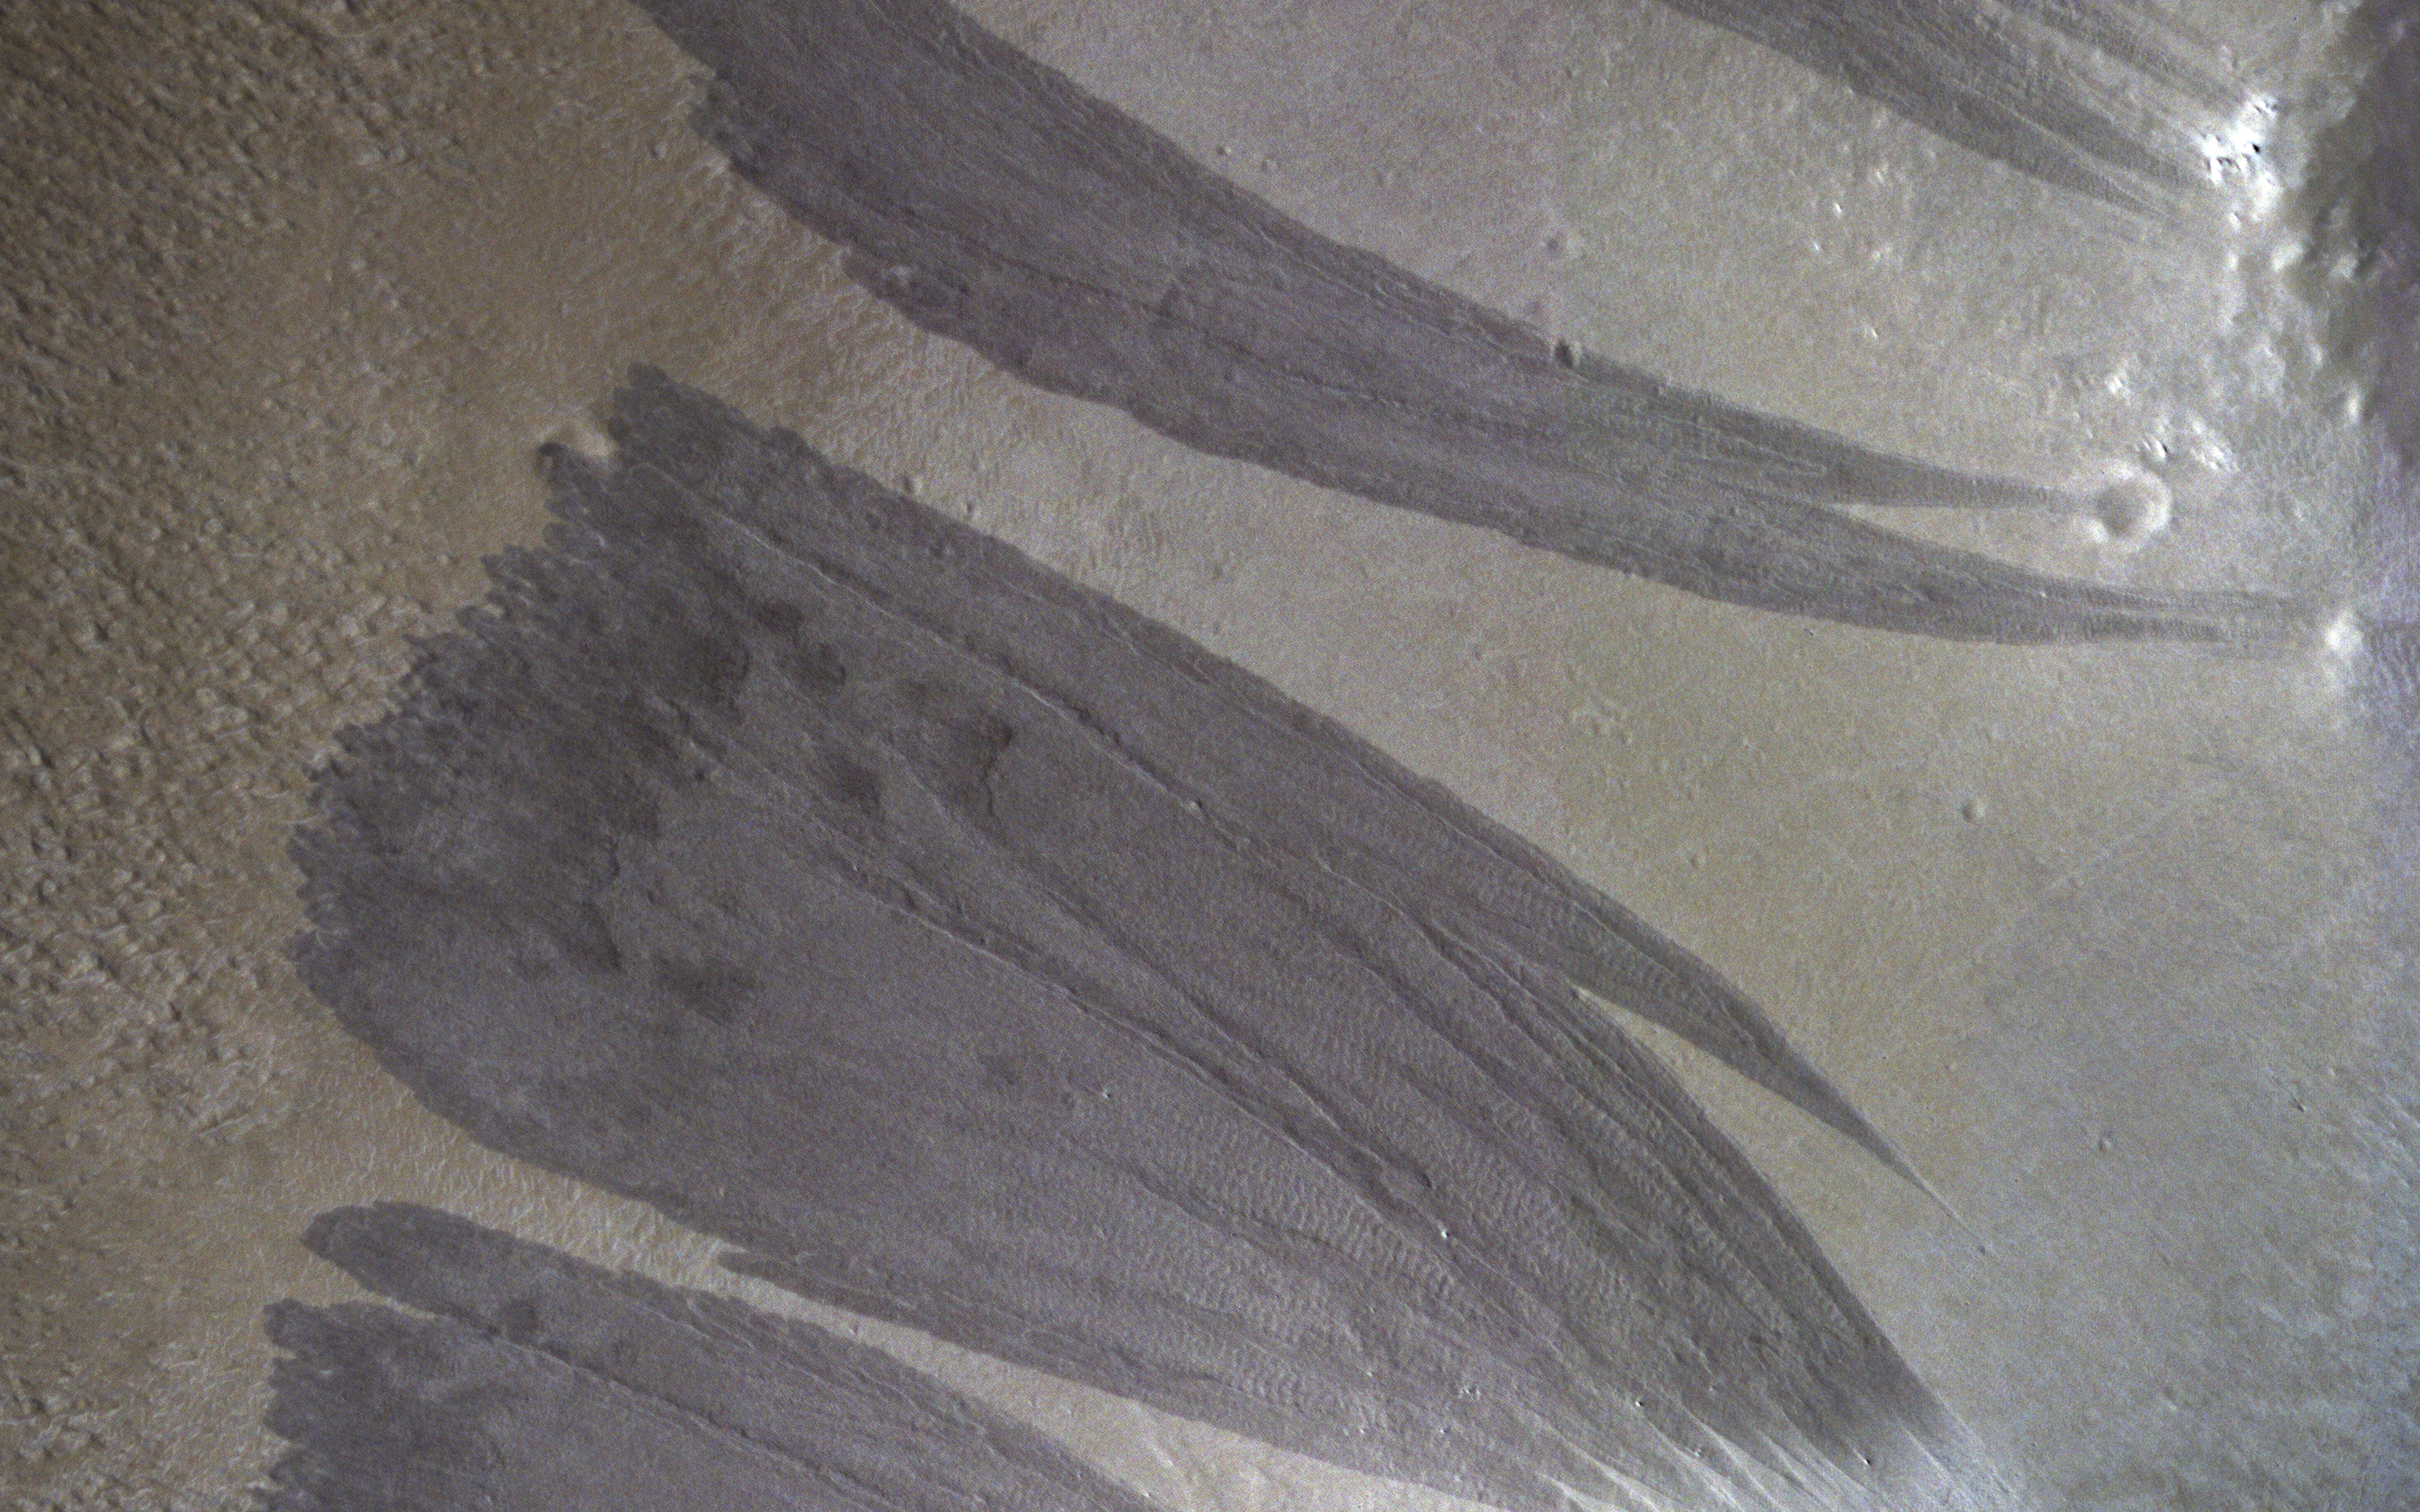

A Martian Dust Avalanche

Relatively dark slope streaks are common on steep dust-mantled slopes of Mars. When imaged under high sun illumination they appear to be just a dark stain without topographic relief.

However, when imaged with the sun low in the sky (and at high resolution), we can clearly see the topographic signature. Surface material has been removed from the upper slopes and deposited in lobes, as expected from landslides (also called “mass movements”).

The map is projected here at a scale of 25 centimeters (9.8 inches) per pixel. (The original image scale is 27.7 centimeters [10.9 inches] per pixel [with 1 x 1 binning]; objects on the order of 83 centimeters [32.7 inches] across are resolved.) North is up.

The University of Arizona, in Tucson, operates HiRISE, which was built by Ball Aerospace & Technologies Corp., in Boulder, Colorado. NASA’s Jet Propulsion Laboratory, a division of Caltech in Pasadena, California, manages the Mars Reconnaissance Orbiter Project for NASA’s Science Mission Directorate, Washington.

Credit: NASA/JPL-Caltech/University of Arizona